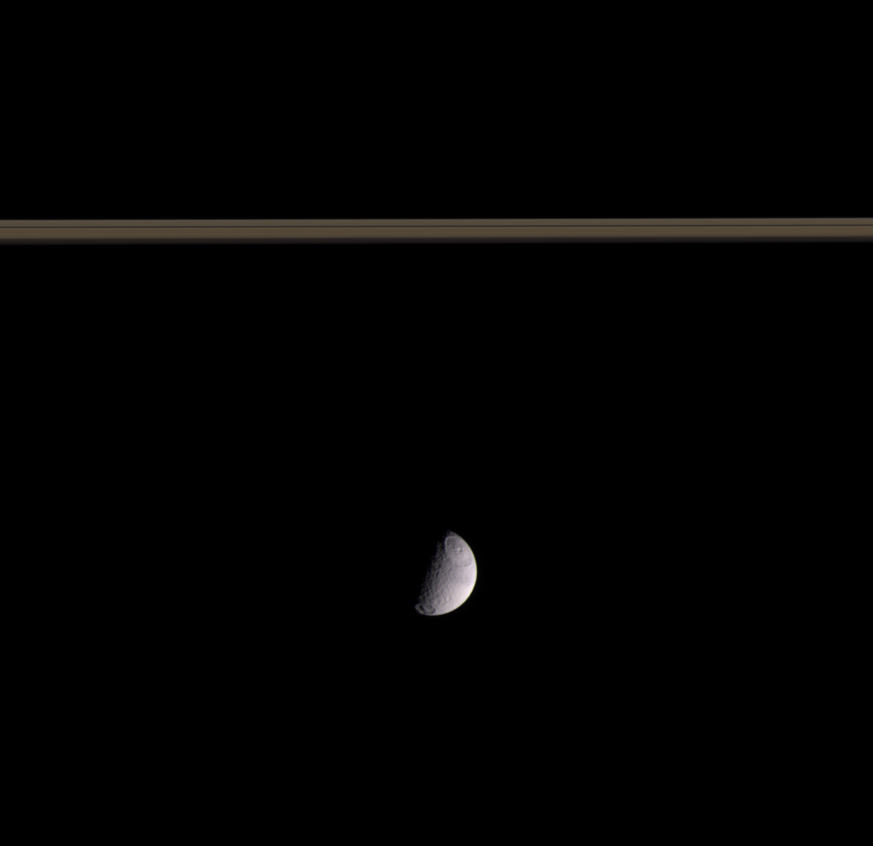

Hue and Contrast

This color view shows two of the largest craters on Saturn’s icy moon Tethys: Odysseus in the northern hemisphere and Melanthius in the south. The moon’s surface grows notably darker northward of the equator.

The horizontal stripes above the moon are the rings.

The view shows the side of Tethys (1,071 kilometers, or 665 miles across), which always faces away from Saturn.

Images taken using red, green and blue spectral filters were composited to create this color view. The images were taken with the Cassini spacecraft narrow-angle camera on Sept. 11, 2005, at a distance of approximately 2 million kilometers (1.2 million miles) from Tethys. The image scale is 12 kilometers (7 miles) per pixel on Tethys.

The Cassini-Huygens mission is a cooperative project of NASA, the European Space Agency and the Italian Space Agency. The Jet Propulsion Laboratory, a division of the California Institute of Technology in Pasadena, manages the mission for NASA’s Science Mission Directorate, Washington, D.C. The Cassini orbiter and its two onboard cameras were designed, developed and assembled at JPL. The imaging operations center is based at the Space Science Institute in Boulder, Colo.

Credit: NASA/JPL/Space Science Institute